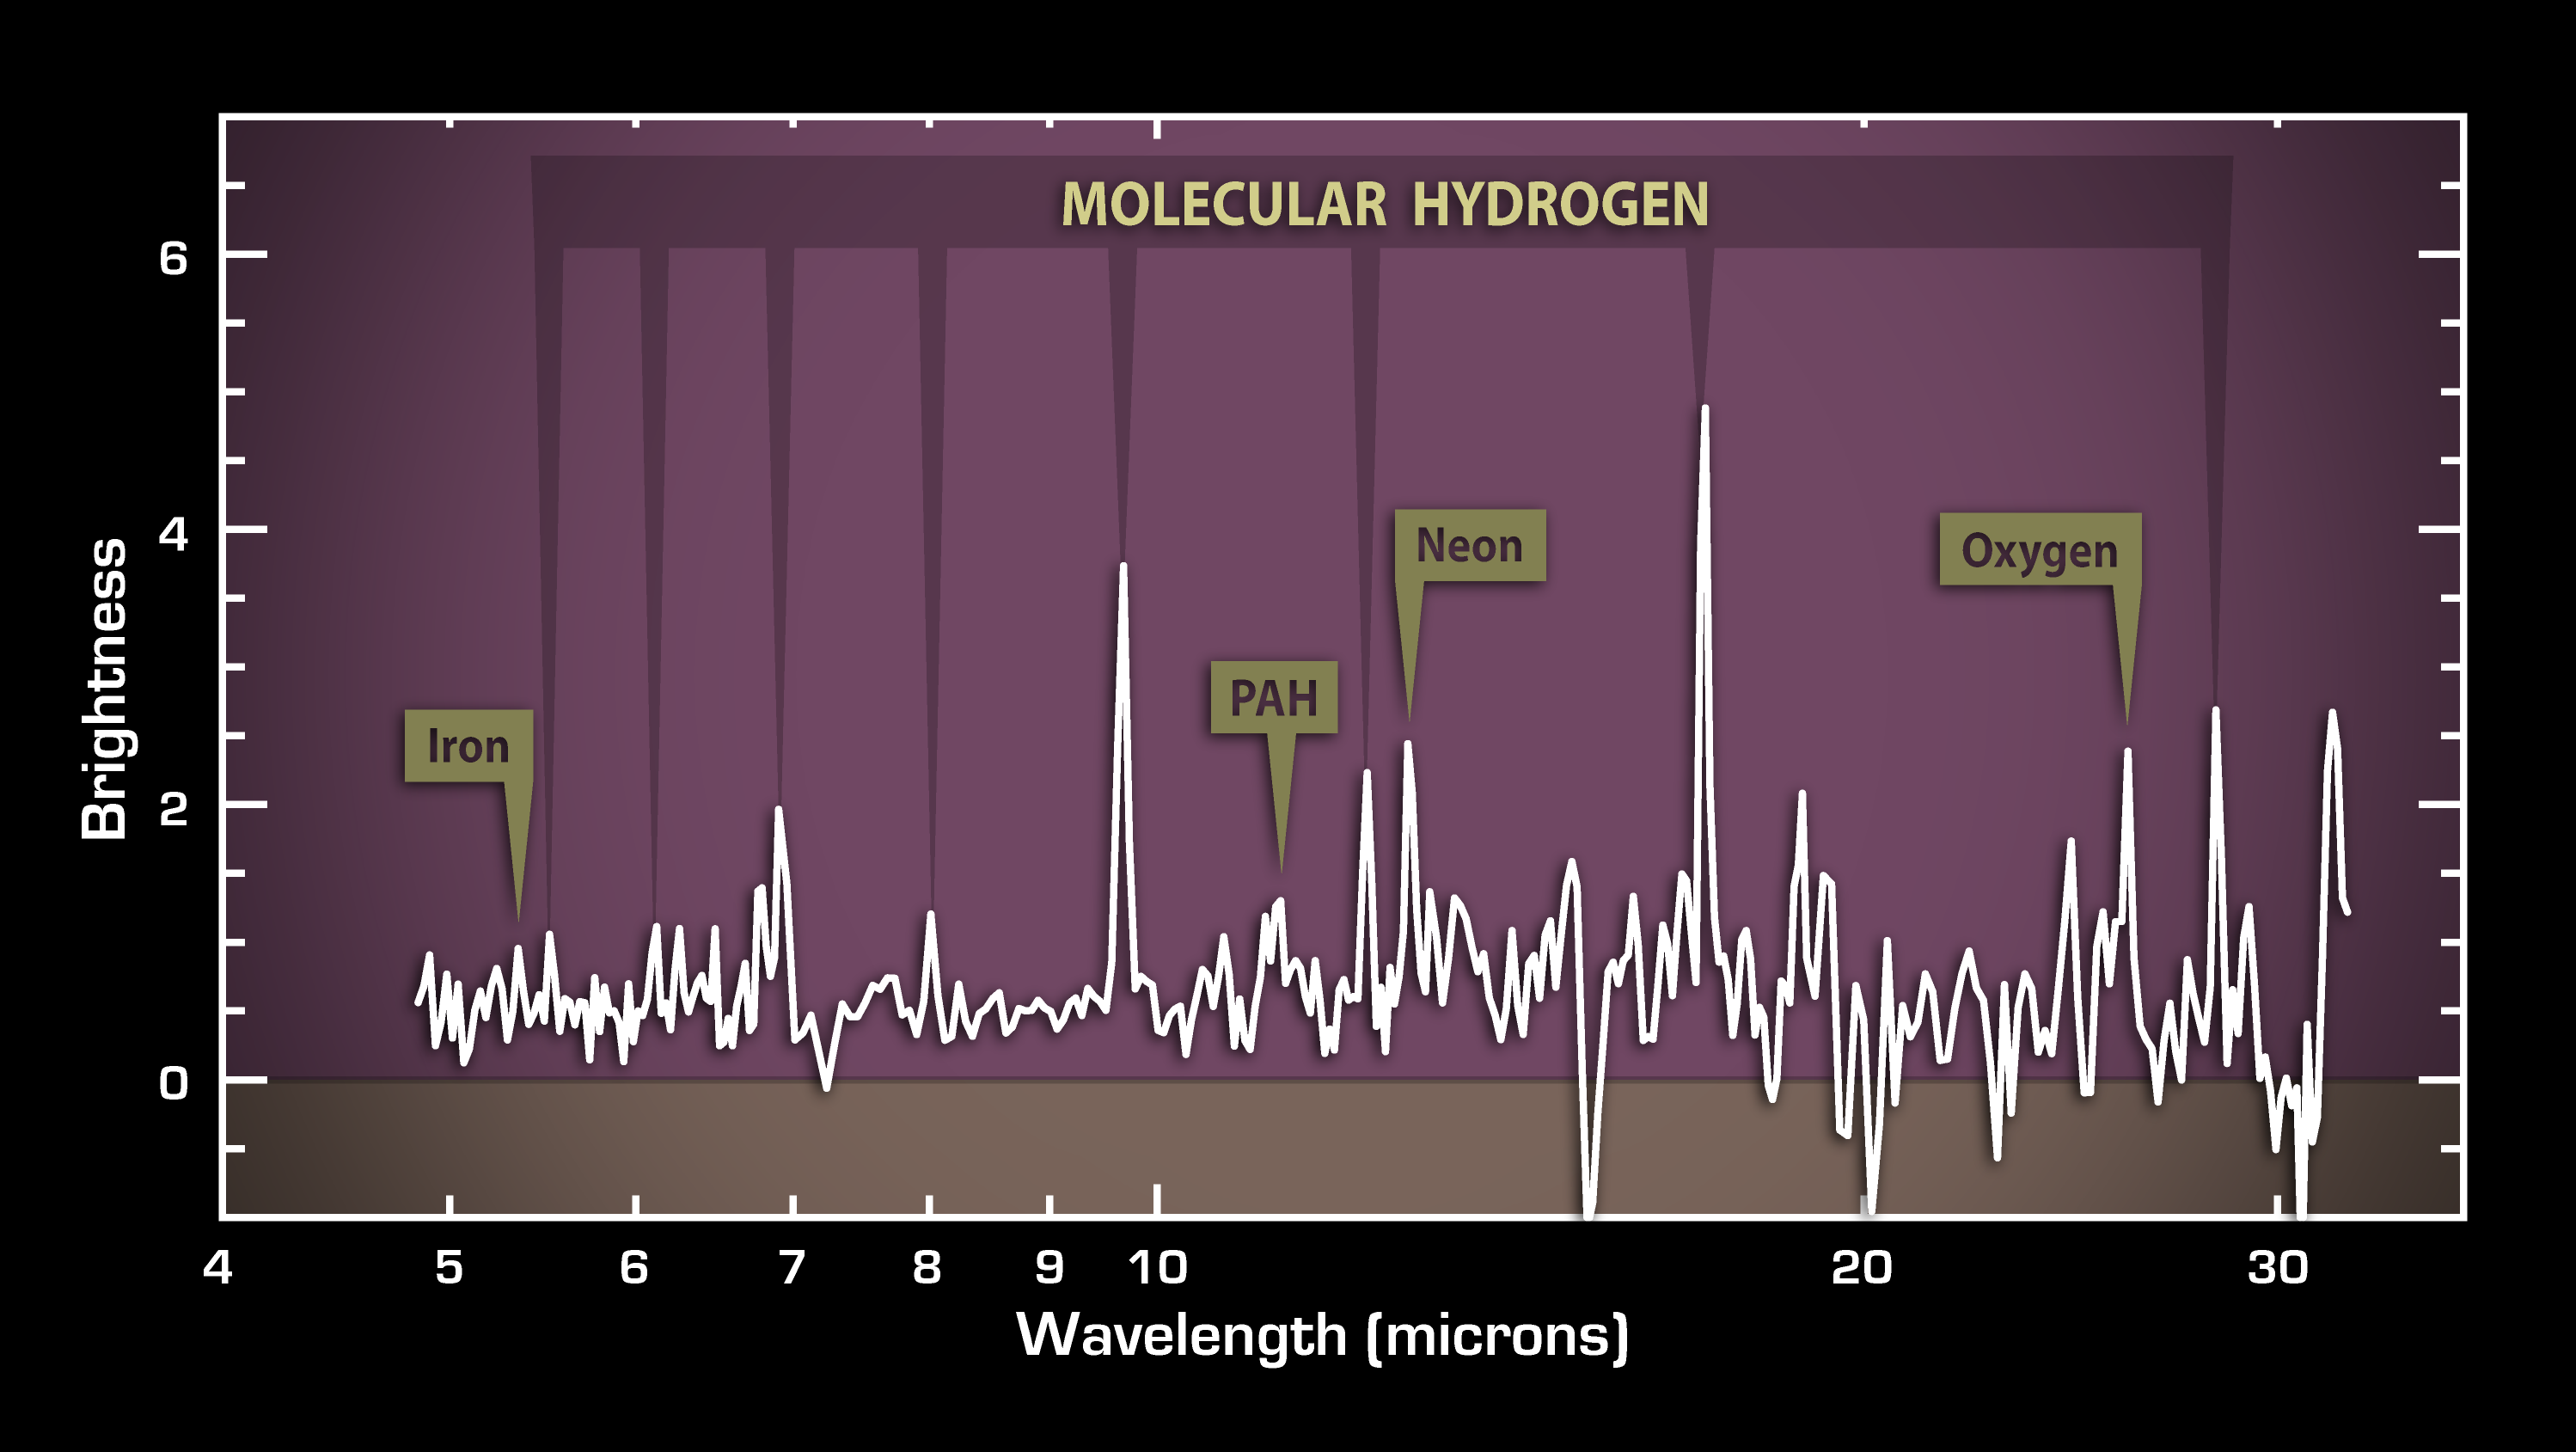

Cosmic Caper Unfolds in Infrared

Poster Version

This plot of data from NASA’s Spitzer Space Telescope reveals vast reservoirs of hot gas in a galaxy about a billion light-years away called 3C 326 North. The gas is hot both figuratively and literally: it was stolen from another galaxy, and, during its transfer from one galaxy to another, it was heated up to hot-lava temperatures as high as 730 degrees Celsius (1,340 degrees Fahrenheit).

The data were taken by Spitzer’s infrared spectrometer, which splits light apart into its constituent wavelengths much like a prism turns sunlight into a rainbow. The resulting bumps and wiggles shown here, called a spectrum, reveal the signature, or “fingerprint,” of a hot, molecular hydrogen gas. In space, molecular hydrogen gas is a precious commodity: it is a necessary ingredient to make stars and planets. On Earth, this same gas is considered as a possible alternative fuel for cars.

The strength of the hydrogen fingerprint also tells astronomers that a lot is present in the galaxy – the equivalent of one billion suns!

Astronomers were initially surprised to see so much gas because the galaxy is not busy making stars, as indicated by the weak signature in this spectrum of a star-forming molecule called polycyclic aromatic hydrocarbons. Further investigations revealed that the gas is being ripped off from a smaller, companion galaxy.

The weak signatures for neon, oxygen and iron in the spectrum indicate that the supermassive black hole at the center of this galaxy is relatively inactive, or sleepy.

Credit: NASA/JPL-Caltech